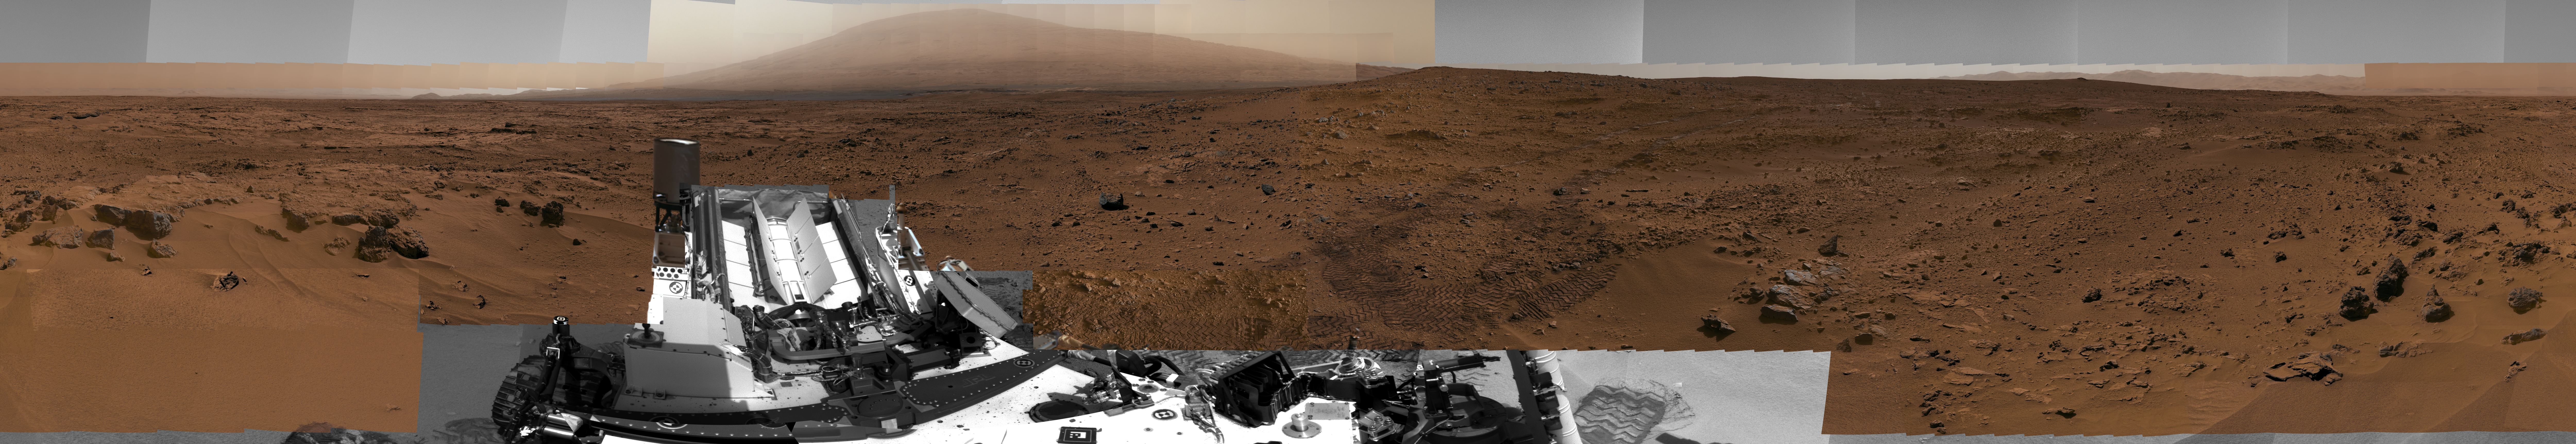

Billion-Pixel View From Curiosity at Rock Nest, White-Balanced

This image is a scaled-down version of a full-circle view which combined nearly 900 images taken by NASA’s Curiosity Mars rover. The Full-Res TIFF and Full-Res JPEG provided in the top right legend are smaller resolution versions of the 1.3 billion pixel version for easier browser viewing and downloading. Viewers can explore the full-circle image with pan and zoom controls at http://mars.nasa.gov/bp1/.

The view is centered toward the south, with north at both ends. It shows Curiosity at the “Rocknest” site where the rover scooped up samples of windblown dust and sand. Curiosity used three cameras to take the component images on several different days between Oct. 5 and Nov. 16, 2012.

This first NASA-produced gigapixel image from the surface of Mars is a mosaic using 850 frames from the telephoto camera of Curiosity’s Mast Camera instrument, supplemented with 21 frames from the Mastcam’s wider-angle camera and 25 black-and-white frames — mostly of the rover itself — from the Navigation Camera. It was produced by the Multiple-Mission Image Processing Laboratory (MIPL) at NASA’s Jet Propulsion Laboratory, Pasadena, Calif.

This version of the panorama has been white-balanced to show what the scene would look like under Earth lighting conditions, which is helpful in distinguishing and recognizing materials in the rocks and soil. A raw-color version is available at PIA16919. The view shows illumination effects from variations in the time of day for pieces of the mosaic. It also shows variations in the clarity of the atmosphere due to variable dustiness during the month while the images were acquired.

NASA’s Mars Science Laboratory project is using Curiosity and the rover’s 10 science instruments to investigate the environmental history within Gale Crater, a location where the project has found that conditions were long ago favorable for microbial life.

Malin Space Science Systems, San Diego, built and operates Curiosity’s Mastcam. JPL, a division of the California Institute of Technology, Pasadena, manages the Mars Science Laboratory project for NASA’s Science Mission Directorate in Washington and built the Navigation Camera and the rover.

Credit: NASA/JPL-Caltech/MSSS